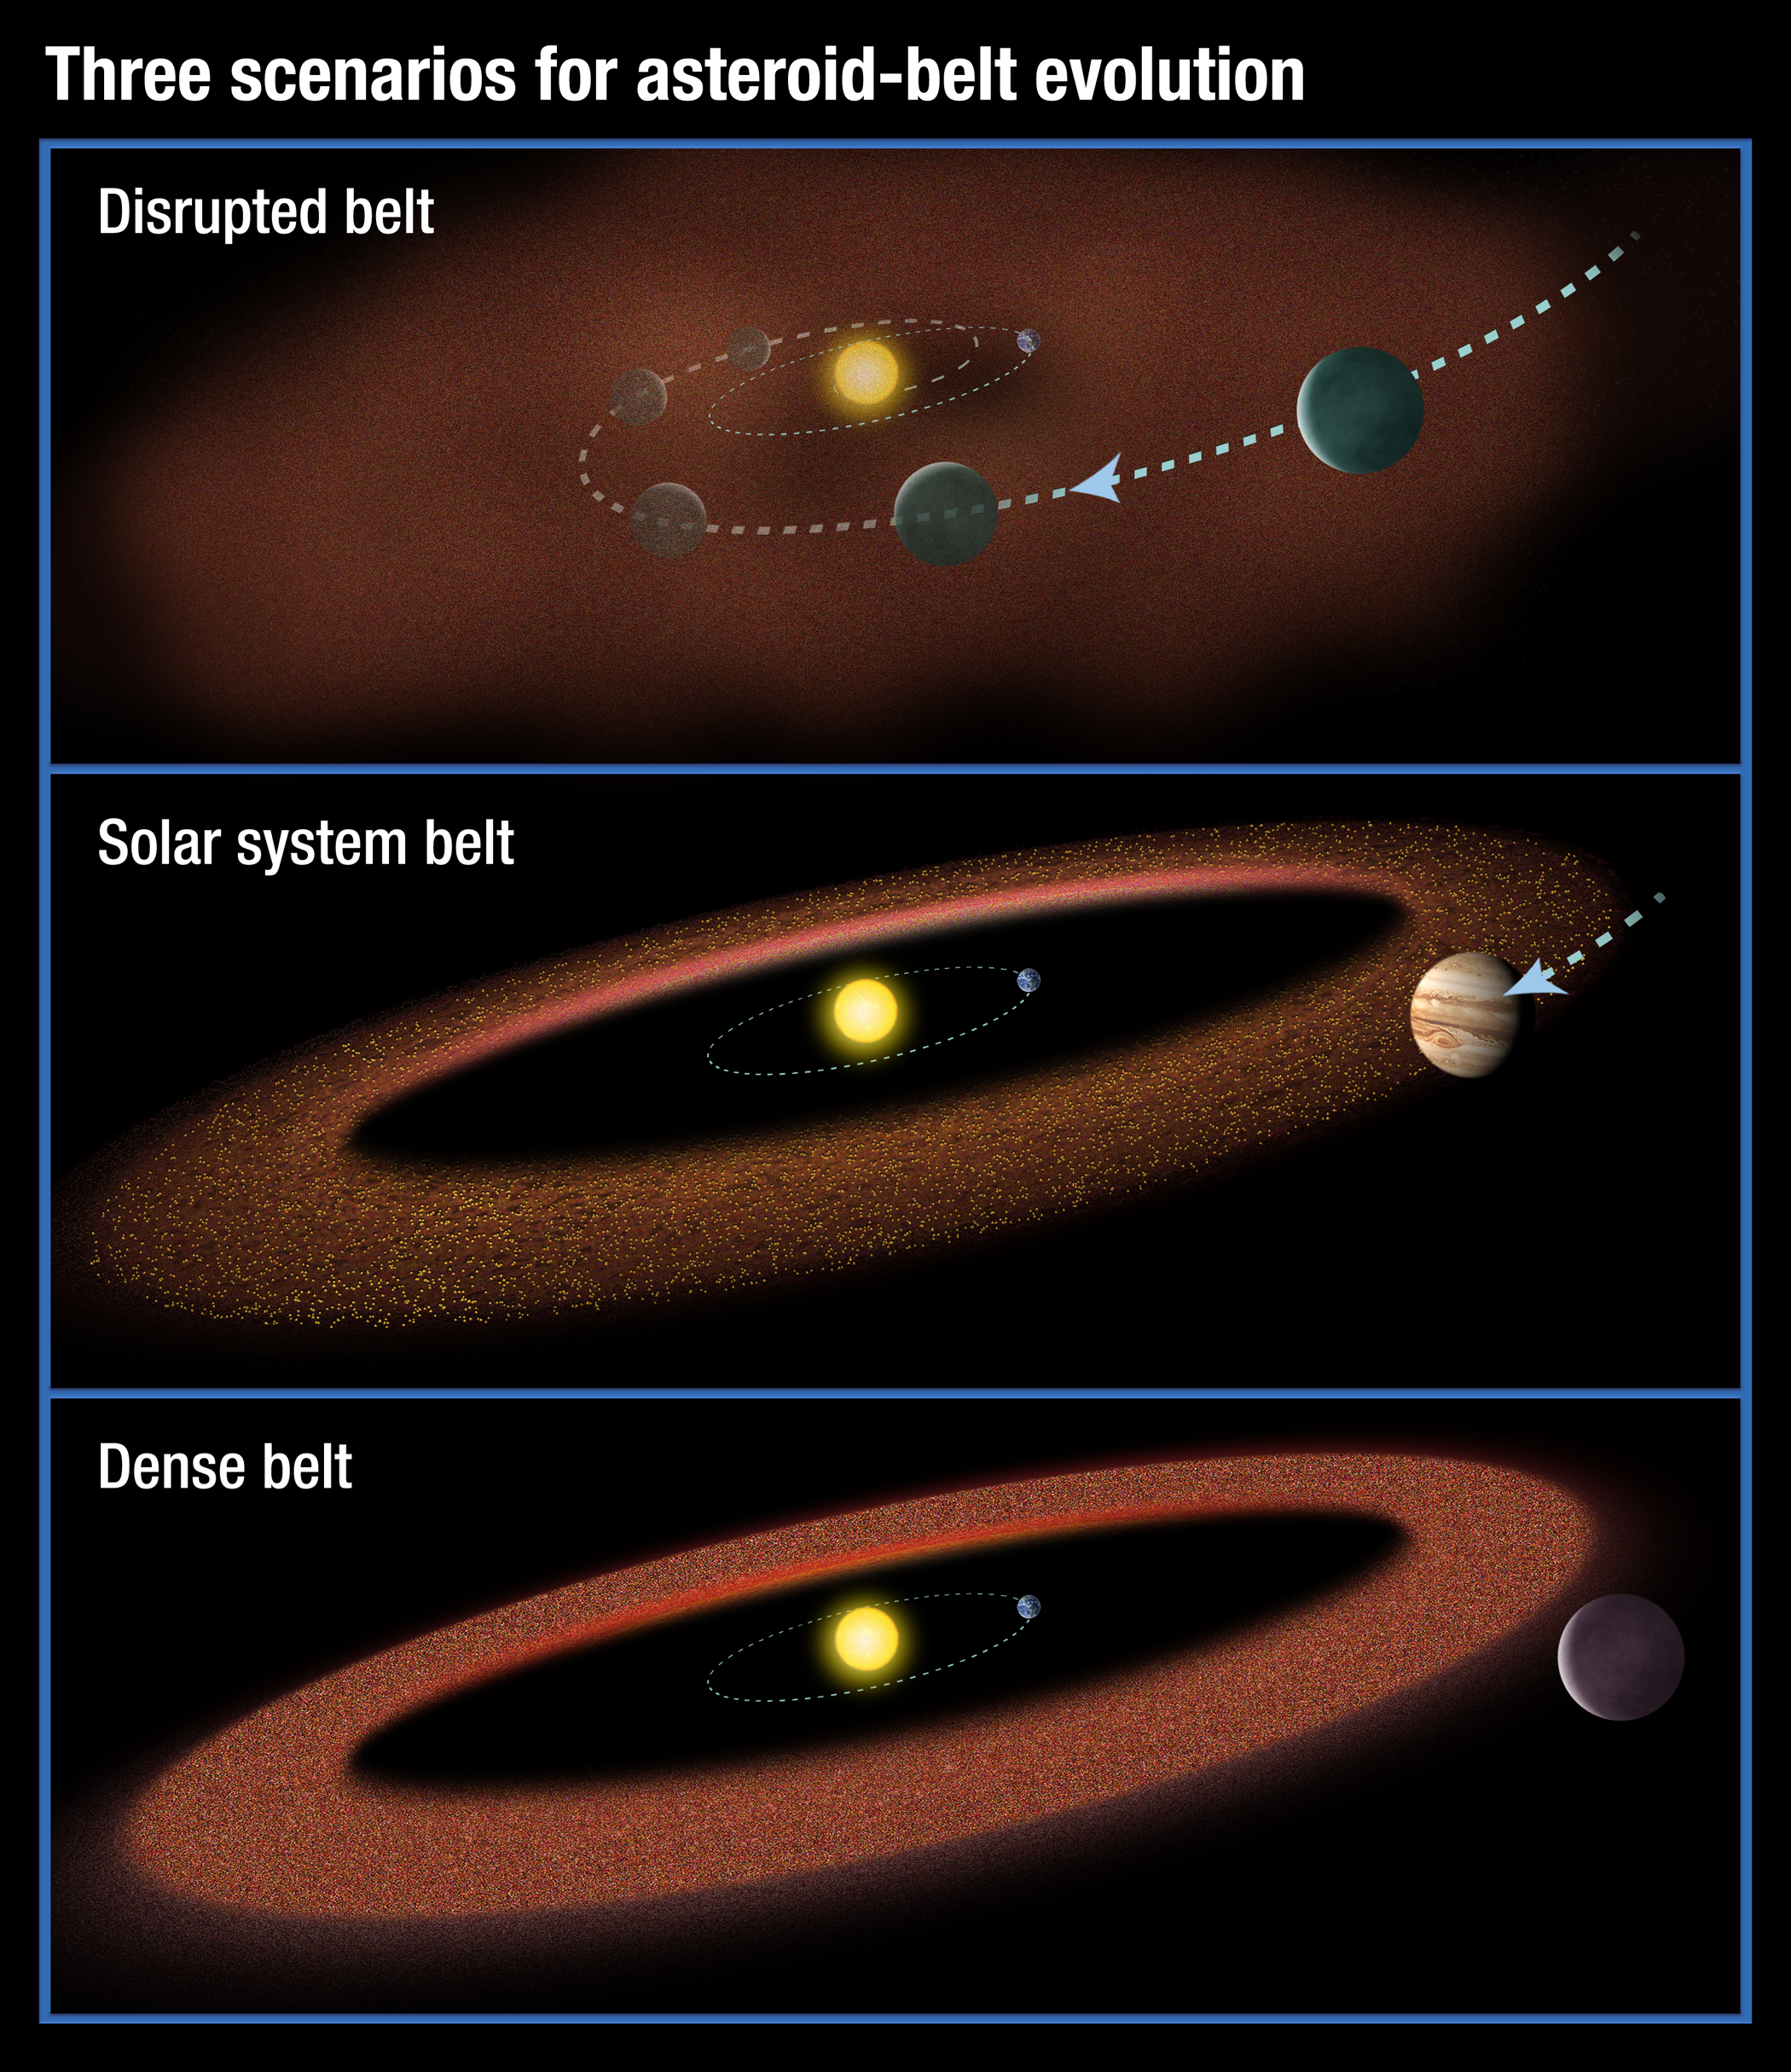

Scenarios for the Evolution of Asteroid Belts

This illustration shows three possible scenarios for the evolution of asteroid belts. In the top panel, a Jupiter-size planet migrates through the asteroid belt, scattering material and inhibiting the formation of life on planets. The second scenario shows our solar-system model: a Jupiter-size planet that moves slightly inward but is just outside the asteroid belt. In the third illustration, a large planet does not migrate at all, creating a massive asteroid belt. Material from the hefty asteroid belt would bombard planets, possibly preventing life from evolving.

New research based on an analysis of theoretical models and archival observations, including infrared data from NASA's Spitzer Space Telescope, suggests that the second scenario may also be important for the development of life in other solar systems.

Credit: NASA/ESA/STScI